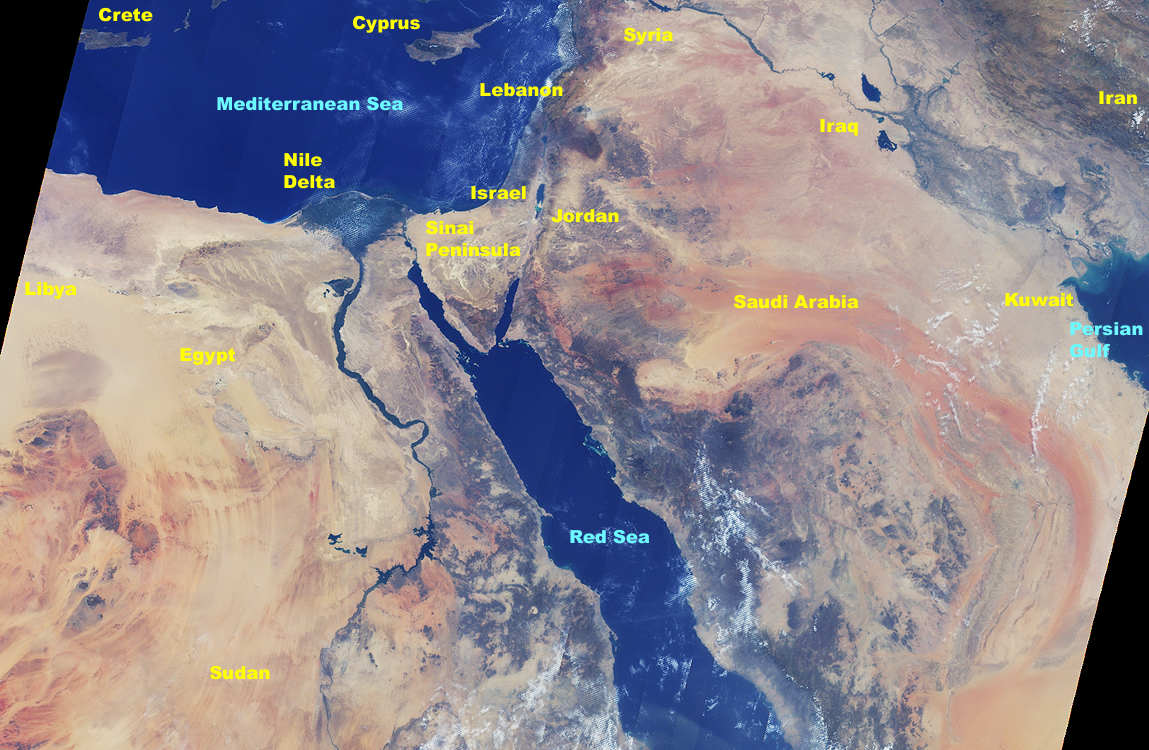

MISR Views the Middle East

This image, generated using 16 orbits of MISR data collected between August 16 and August 30, 2000, takes us to the cradle of many civilizations. The data are from the 60-degree aftward-viewing camera. Because the individual orbit swaths are only 400 kilometers wide, they were “mosaiced” together to form this composite picture, which covers about 2700 kilometers from west to east and 1750 kilometers from north to south. A few discontinuities are present in the mosaic, particularly near clouds, due to changes in the scene which occurred between dates when the individual orbit data were acquired.

At the northern tip of the Red Sea, the Gulf of Suez and the Gulf of Aqaba frame the sandy deserts and spectacular mountains of the Sinai Peninsula. The highest peaks are Gebel Katherina (Mountain of St. Catherine, 2637 meters) and Gebel Musa (Mountain of Moses, also known as Mount Sinai, 2285 meters). To the northeast, Israel and Jordan flank the Dead Sea, one of the saltiest inland water bodies in the world. At its northern edge is Qumran, where the ancient Scrolls were discovered; the city of Jerusalem lies about 30 kilometers to the west.

Several large rivers are prominent. Flowing southeastward through Iraq are the Tigris and Euphrates. The dark area between the two rivers, northwest of the Persian Gulf, is a very fertile region where fishing and farming are prevalent. Wending its way through eastern Egypt is the Nile. In the south is Lake Nasser and the Aswan Dam; continuing northward the Nile passes the Temple of Luxor as it sharply loops to the east. It then turns west and northward, eventually passing the capital city of Cairo, and finally spreading into a prominent delta as it empties into the Mediterranean Sea. The bright dot just west of the apex of the delta marks the location of the great Pyramids and Sphinx complexes on the Giza Plateau. On the coast, west of the delta, is the ancient city of Alexandria, Egypt’s main seaport.

“MISR,” as it turns out, is the transliteration of the Arabic name for Egypt.

MISR was built and is managed by NASA’s Jet Propulsion Laboratory, Pasadena, CA, for NASA’s Office of Earth Science, Washington, DC. The Terra satellite is managed by NASA’s Goddard Space Flight Center, Greenbelt, MD. JPL is a division of the California Institute of Technology.

Credit: NASA/GSFC/JPL, MISR Team